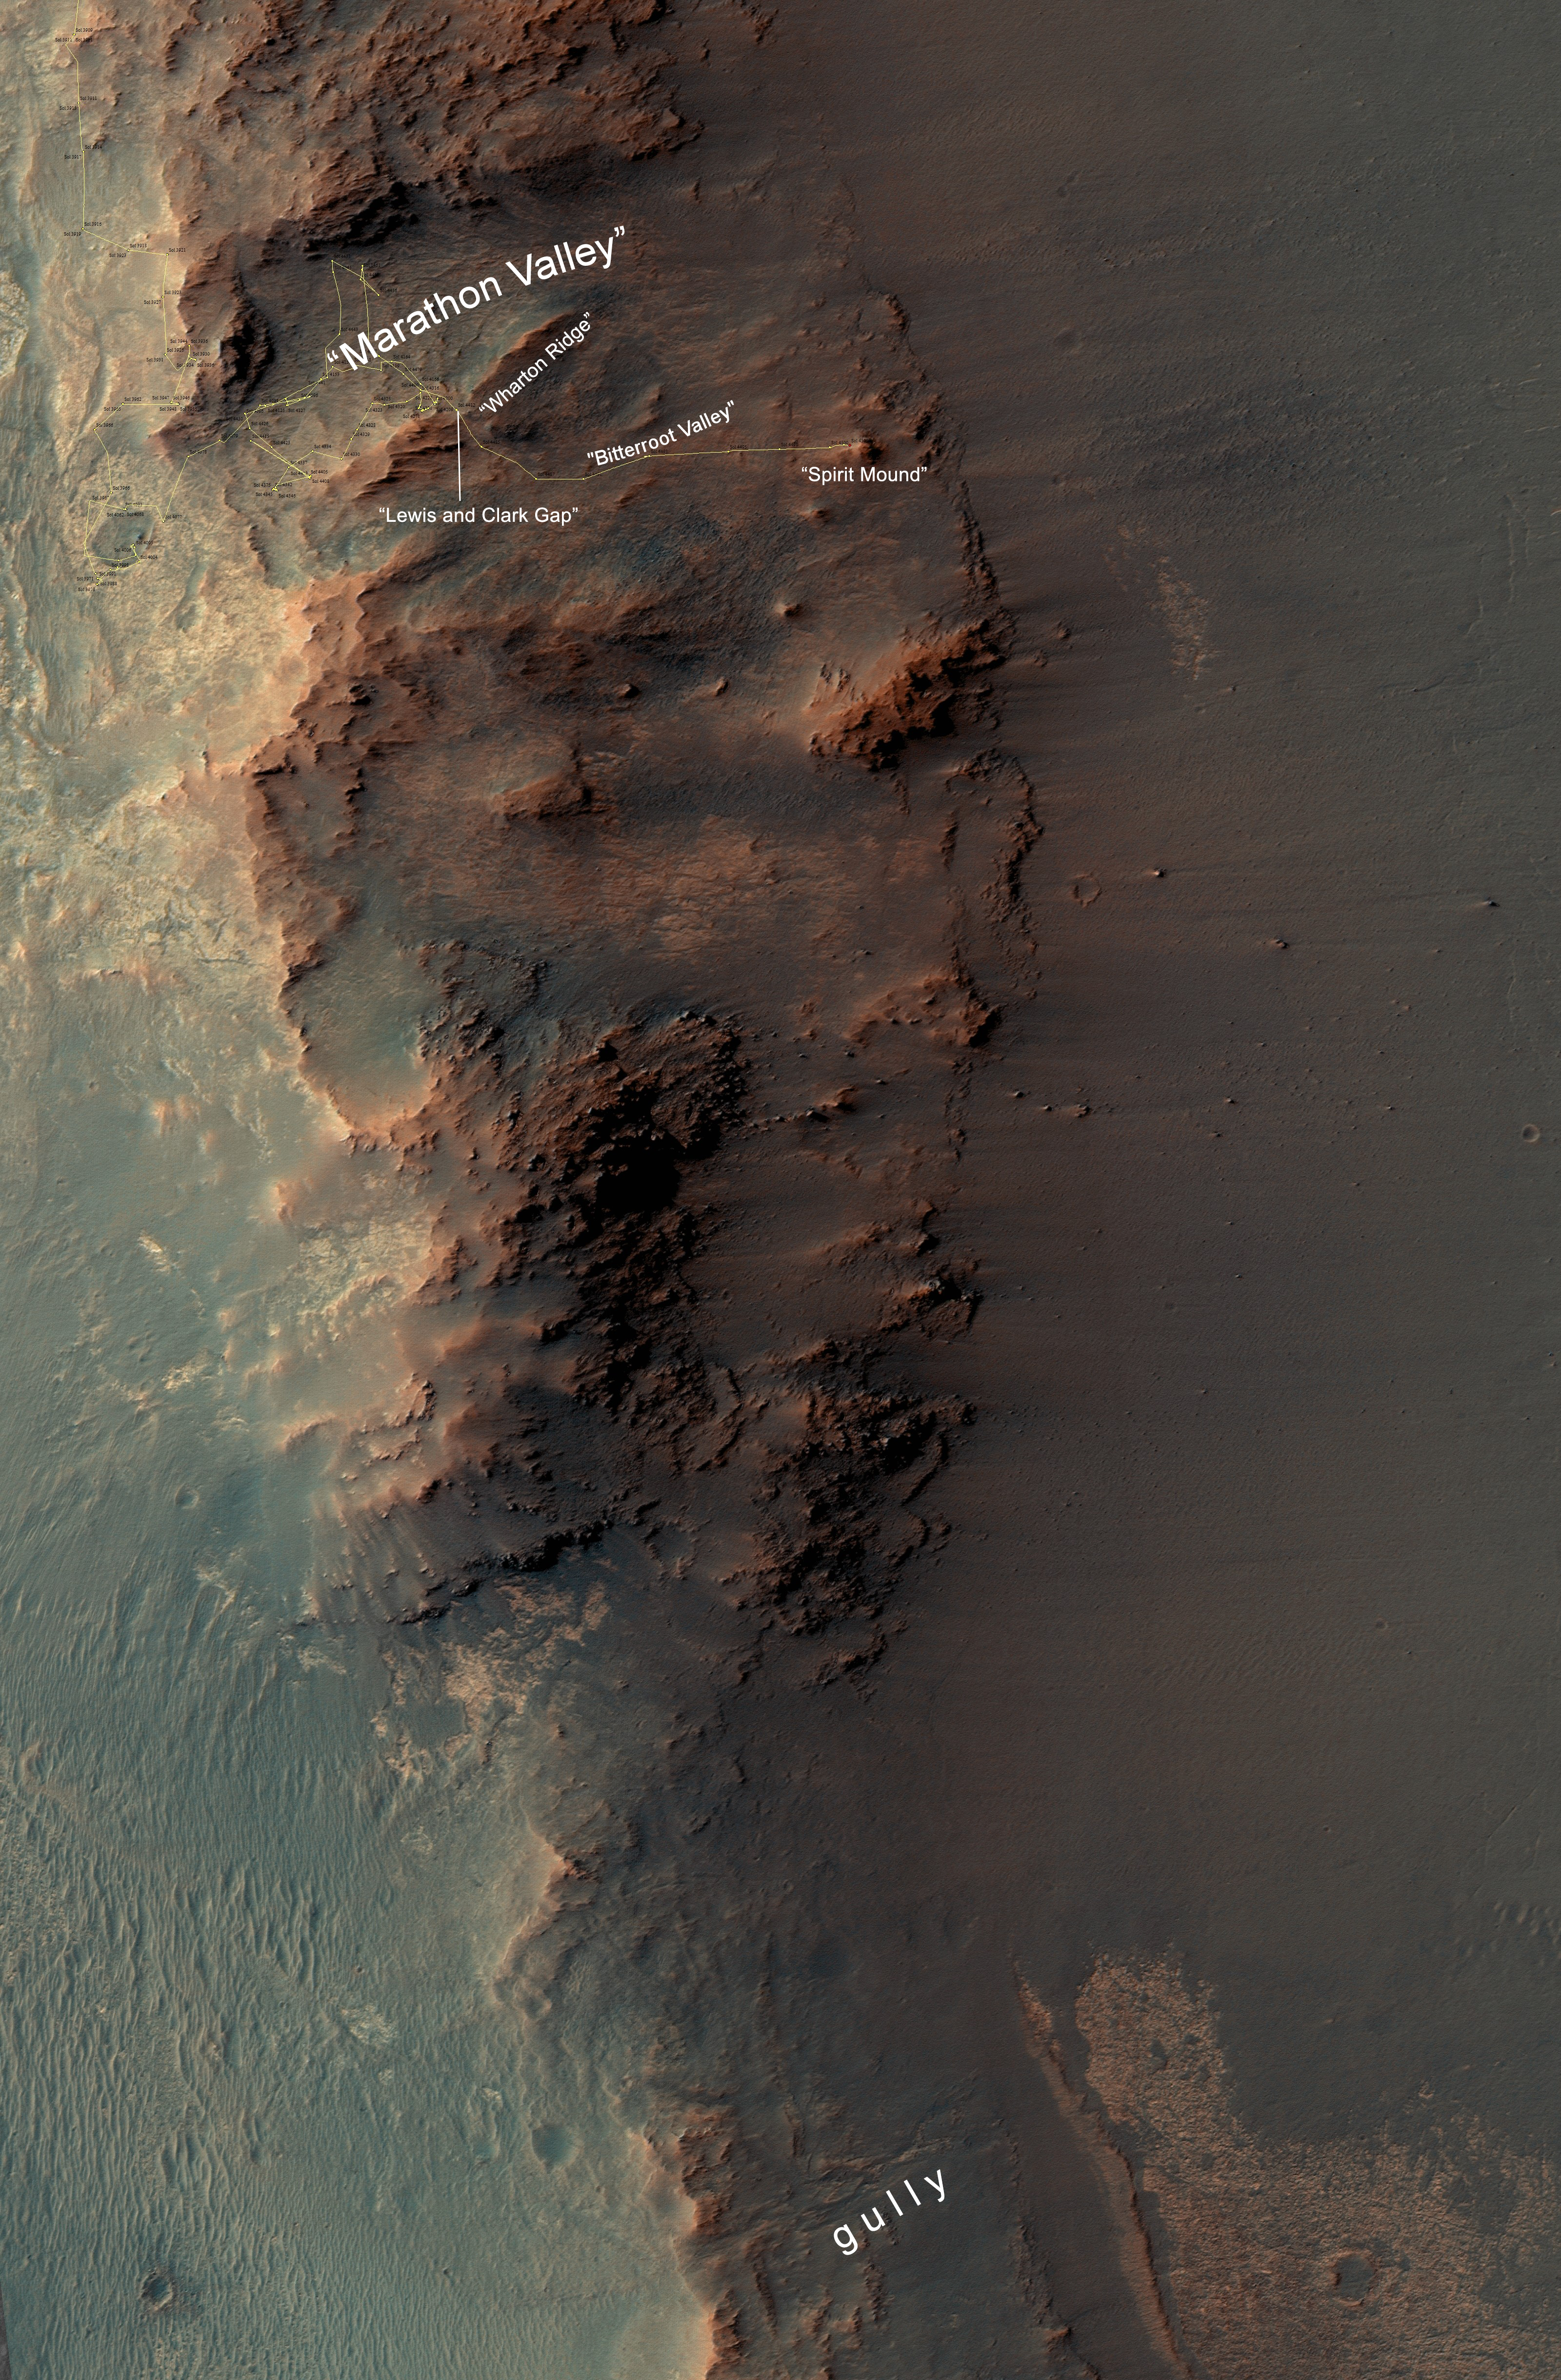

From ‘Marathon Valley’ to Gully on Endeavour Rim

This map show a portion of Endeavour Crater’s western rim that includes the “Marathon Valley” area investigated intensively by NASA’s Mars Exploration Rover Opportunity in 2015 and 2016, and a fluid-carved gully that is a destination to the south for the mission.

The width of the area covered in the map is about half a mile (about 800 meters). North is up. Opportunity entered the northern end of the mapped area in January 2015 and entered Marathon Valley in July 2015. A gold line on the map, which may not be visible without zooming into the image, shows the rover’s route. Opportunity departed Marathon Valley in September 2016 by driving southward through “Lewis and Clark Gap” into “Bitterroot Valley.”

The gully near the south end of the map was incised into Endeavour’s rim long ago by a fluid, possibly a water-lubricated debris flow or a flow with mostly water. Driving into this gully to learn more about that flow is one of the goals for a two-year mission extension taking Opportunity through September 2018.

A map showing wider context of Opportunity’s route from its January 2004 landing in Eagle Crater to Endeavour Crater and Marathon Valley is at PIA19154.

The rover’s traverse shown here has been mapped by Tim Parker of NASA’s Jet Propulsion Laboratory, Pasadena, California, onto an image from the High Resolution Imaging Science Experiment (HiRISE) camera on NASA’s Mars Reconnaissance Orbiter.

Opportunity completed its three-month prime mission in April 2004 and has continued operations in bonus extended missions. It has found several types of evidence of ancient environments with abundant liquid water. NASA’s Jet Propulsion Laboratory, a division of Caltech in Pasadena, California, built and operates Opportunity and manages the Mars Exploration Rover Project and the Mars Reconnaissance Orbiter for the NASA Science Mission Directorate, Washington. The University of Arizona, Tucson, operates HiRISE, which was built by Ball Aerospace & Technologies Corp. of Boulder, Colorado.

Credit: NASA/JPL-Caltech/Univ. of Arizona